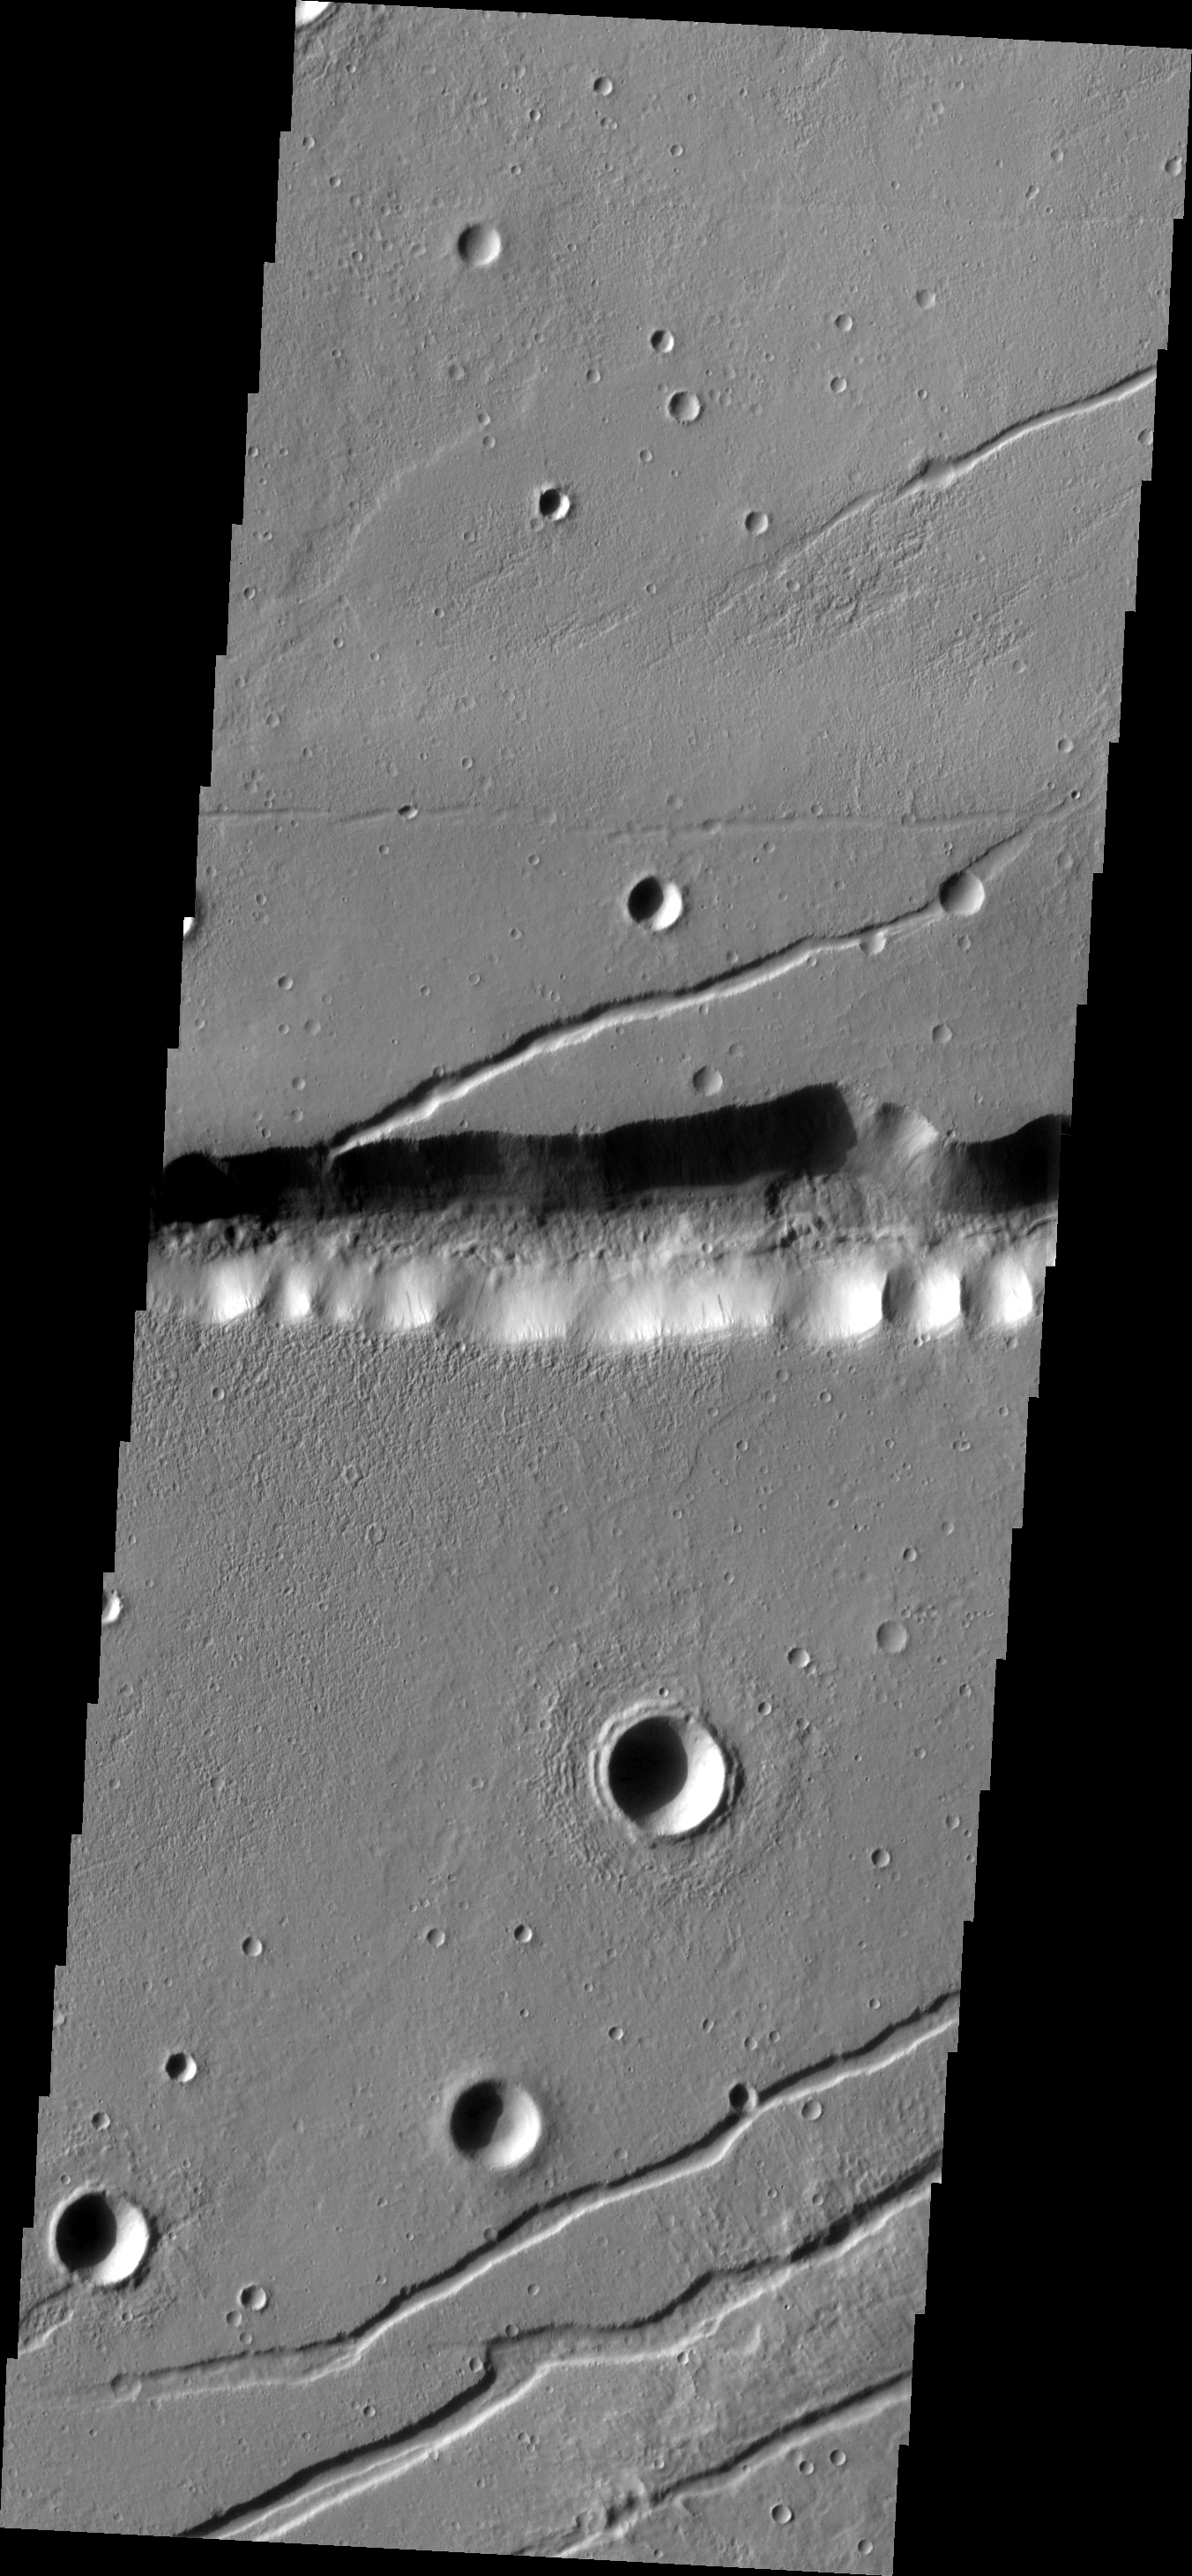

Labeatis Fossae

The graben in this region are called Labeatis Fossae. The larger depression cutting across the middle of the VIS image is at the elevation of part of the Kasei Valles channel complex.

Image information: VIS instrument. Latitude 27.5N, Longitude 283.1E. 19 meter/pixel resolution.

Please see the THEMIS Data Citation Note for details on crediting THEMIS images.

Note: this THEMIS visual image has not been radiometrically nor geometrically calibrated for this preliminary release. An empirical correction has been performed to remove instrumental effects. A linear shift has been applied in the cross-track and down-track direction to approximate spacecraft and planetary motion. Fully calibrated and geometrically projected images will be released through the Planetary Data System in accordance with Project policies at a later time.

NASA’s Jet Propulsion Laboratory manages the 2001 Mars Odyssey mission for NASA’s Office of Space Science, Washington, D.C. The Thermal Emission Imaging System (THEMIS) was developed by Arizona State University, Tempe, in collaboration with Raytheon Santa Barbara Remote Sensing. The THEMIS investigation is led by Dr. Philip Christensen at Arizona State University. Lockheed Martin Astronautics, Denver, is the prime contractor for the Odyssey project, and developed and built the orbiter. Mission operations are conducted jointly from Lockheed Martin and from JPL, a division of the California Institute of Technology in Pasadena.

Credit: NASA/JPL/ASU